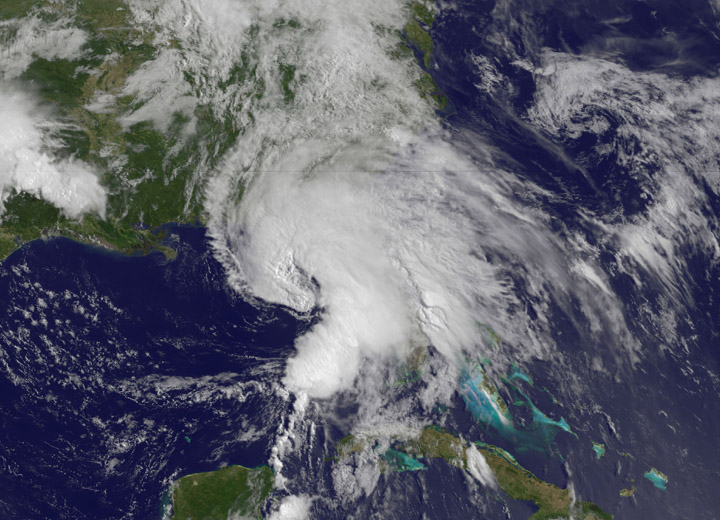

NASA Sees Heavy Rainfall in Tropical Storm Andrea

This NOAA GOES-East satellite animation shows the development of System 91L into Tropical Storm Andrea over the course of 3 days from June 4 to June 6, just after Andrea was officially designated a tropical storm. --- NASA Sees Heavy Rainfall in Tropical Storm Andrea NASA’s TRMM satellite passed over Tropical Storm Andrea right after it was named, while NASA’s Terra satellite captured a visible image of the storm’s reach hours beforehand. TRMM measures rainfall from space and saw that rainfall rates in the southern part of the storm was falling at almost 5 inches per hour. NASA’s Terra satellite passed over Tropical Storm Andrea on June 5 at 16:25 UTC (12:25 p.m. EDT) and the Moderate Resolution Imaging Spectroradiometer or MODIS instrument, captured a visible image of the storm. At that time, Andrea’s clouds had already extended over more than half of Florida. At 8 p.m. EDT on Wednesday, June 5, System 91L became the first tropical storm of the Atlantic Ocean hurricane season. Tropical Storm Andrea was centered near 25.5 North and 86.5 West, about 300 miles (485 km) southwest of Tampa, Fla. At the time Andrea intensified into a tropical storm, its maximum sustained winds were near 40 mph (65 kph). Full updates can be found at NASA's Hurricane page: www.nasa.gov/hurricane Rob Gutro NASA’s Goddard Space Flight Center

Credit: NASA's GOES Project